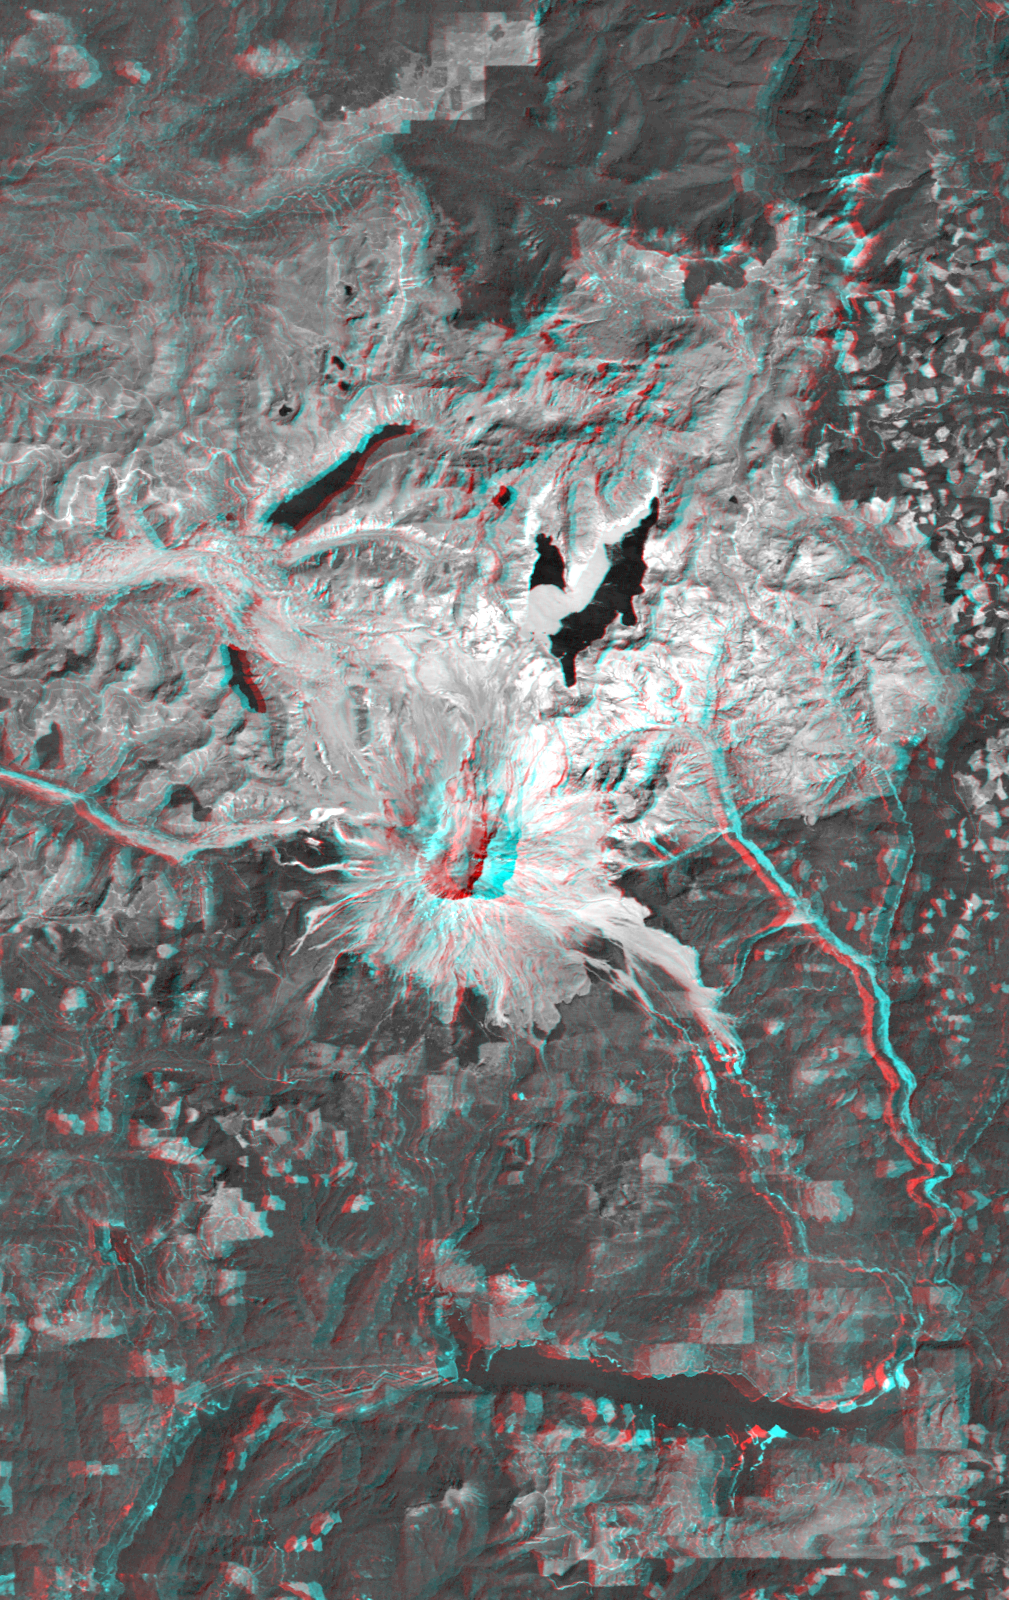

Anaglyph, Mount St Helens, Washington State

On May 18, 1980, Mount St. Helens catastrophically erupted, causing the worst volcanic disaster in the recorded history of the United States. An earthquake shook loose the northern flank of the volcano, and about 2.8 cubic kilometers (0.67 cubic miles) of rock slid downslope in the world’s largest recorded landslide. The avalanche released pressure on the volcano and unleashed a huge explosion, which was directed generally northward. The mountain ultimately lost 227 meters (1314 feet) of its height and devastated about 600 square kilometers (230 square miles) of forest.

This anaglyph combines a Landsat satellite image with a Shuttle Radar Topography Mission elevation model to show the volcanic crater and most of the zone of devastation. Areas now relatively devoid of vegetation appear bright. Note the landslide debris clogging the northern drainages and forming natural dams (or enlarging previously existing ones). Also note the volcanic dome built up within the crater, and the extensive floating debris still present on Spirit Lake (northeast of the crater) 12 years after the eruption.

The stereoscopic effect of this anaglyph was created by first draping a Landsat satellite image over a digital elevation data from the Shuttle Radar Topography Mission (SRTM), and then generating two differing perspectives, one for each eye. When viewed through special glasses, the result is a vertically exaggerated view of the Earth’s surface in its full three dimensions. Anaglyph glasses cover the left eye with a red filter and cover the right eye with a blue filter.

Landsat has been providing visible and infrared views of the Earth since 1972. SRTM elevation data matches the 30-meter (98-foot) resolution of most Landsat images and will substantially help in analyzing the large and growing Landsat image archive, managed by the U.S. Geological Survey (USGS).

Elevation data used in this image was acquired by the Shuttle Radar Topography Mission (SRTM) aboard the Space Shuttle Endeavour, launched on Feb. 11, 2000. SRTM used the same radar instrument that comprised the Spaceborne Imaging Radar-C/X-Band Synthetic Aperture Radar (SIR-C/X-SAR) that flew twice on the Space Shuttle Endeavour in 1994. SRTM was designed to collect 3-D measurements of the Earth’s surface. To collect the 3-D data, engineers added a 60-meter (approximately 200-foot) mast, installed additional C-band and X-band antennas, and improved tracking and navigation devices. The mission is a cooperative project between NASA, the National Imagery and Mapping Agency (NIMA) of the U.S. Department of Defense and the German and Italian space agencies. It is managed by NASA’s Jet Propulsion Laboratory, Pasadena, Calif., for NASA’s Earth Science Enterprise, Washington, D.C.

Size: 48.0 kilometers (29.8 miles) by 30.3 kilometers (18.8 miles)
Location: 46.3 degrees North latitude, 122.2 degrees West longitude
Orientation: North at top
Image Data: Landsat Bands 1,2,3 averaged as grey.
Original Data Resolution: SRTM 1 arc-second (30 meters or 98 feet),Landsat 30 meters
Date Acquired: February 2000 (SRTM), 10 August 1992 (Landsat)

Credit: NASA/JPL